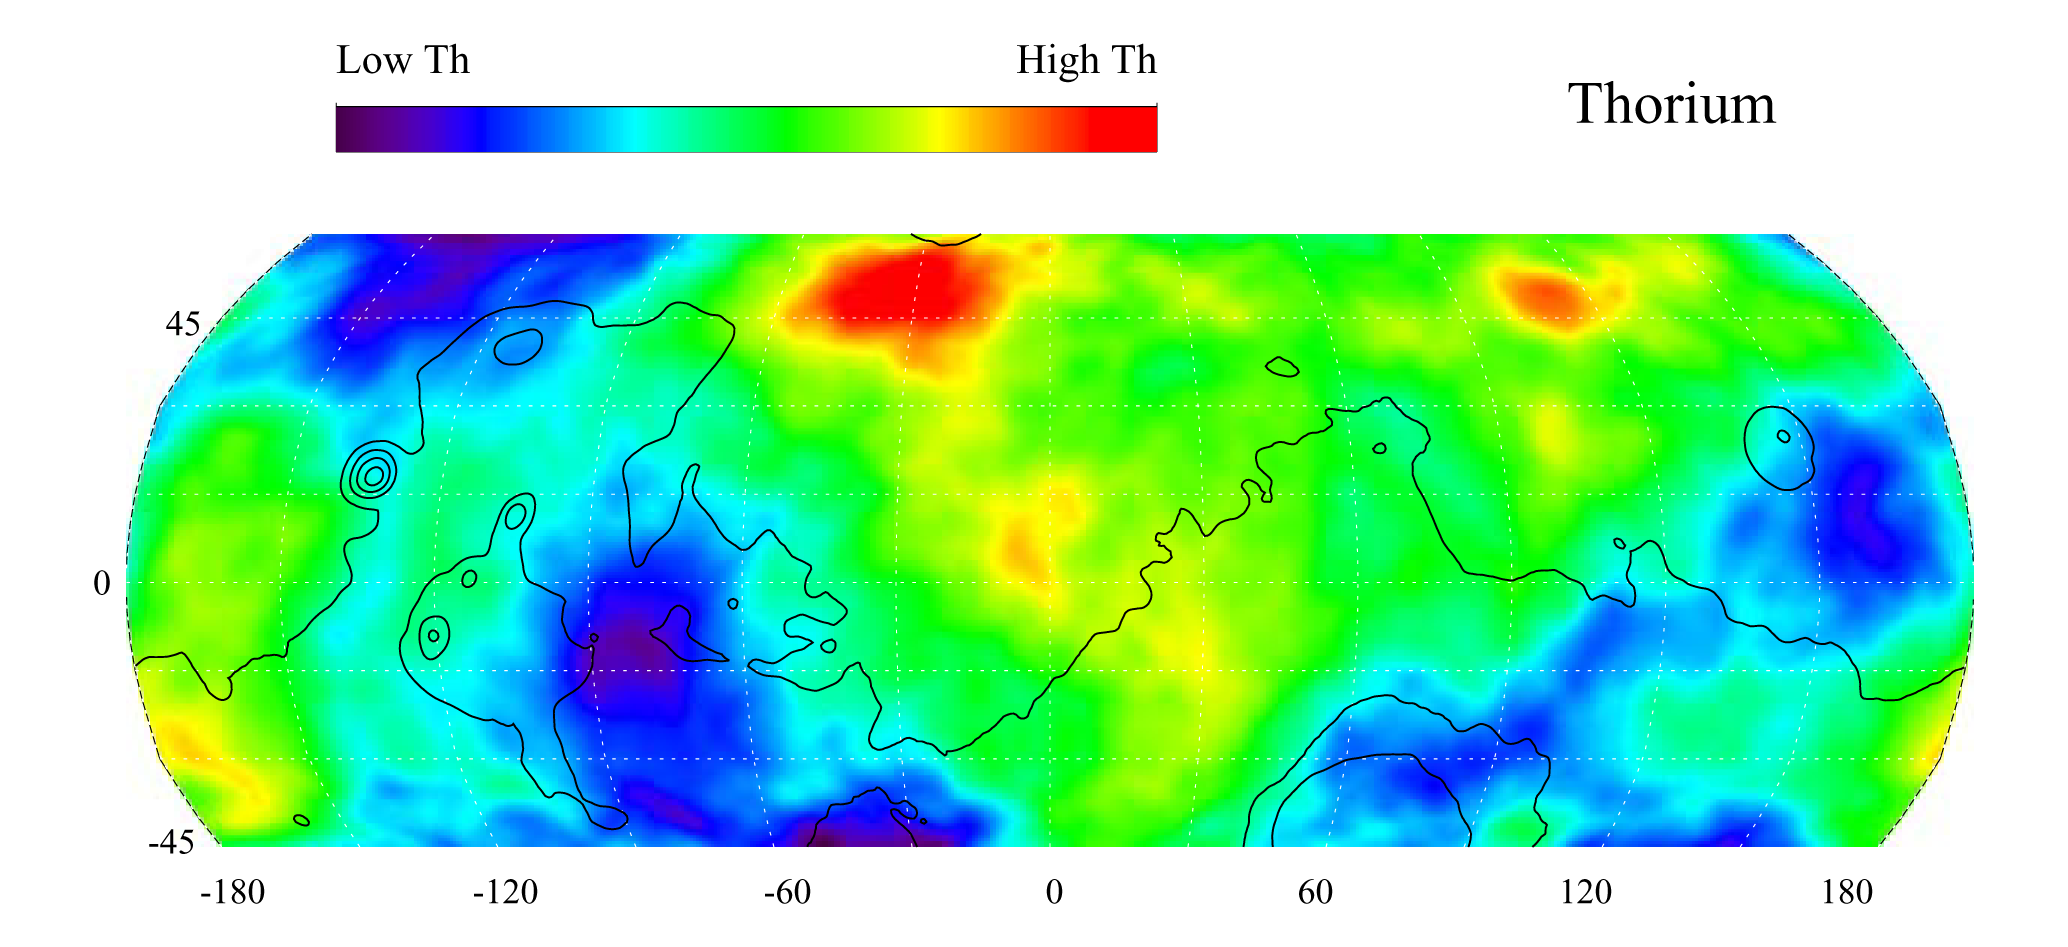

Map of Martian Thorium at Mid-Latitudes

This gamma ray spectrometer map of the mid-latitude region of Mars is based on gamma-rays from the element thorium. Thorium is a naturally radioactive element that exists in rocks and soils in extremely small amounts. The region of highest thorium content, shown in red, is found in the northern part of Acidalia Planitia (50 degrees latitude, -30 degrees longitude). Areas of low thorium content, shown in blue, are spread widely across the planet with significant low abundances located to the north of Olympus Mons (near 55 degrees latitude, -155 degrees longitude), to the east of the Tharsis volcanoes (-10 degrees latitude, -80 degrees longitude) and to the south and east of Elysium Mons (20 degrees latitude, 160 degrees longitude). Contours of constant surface elevation are also shown. The long continuous contour line running from east to west marks the approximate separation of the younger lowlands in the north from the older highlands in the south.

NASA’s Jet Propulsion Laboratory manages the 2001 Mars Odyssey mission for NASA’s Office of Space Science, Washington, D.C. The gamma ray spectrometer was provided by the University of Arizona, Tucson. Lockheed Martin Astronautics, Denver, Colo., is the prime contractor for the project, and developed and built the orbiter. Mission operations are conducted jointly from Lockheed Martin and from JPL, a division of the California Institute of Technology in Pasadena.

Credit: NASA/JPL/University of Arizona